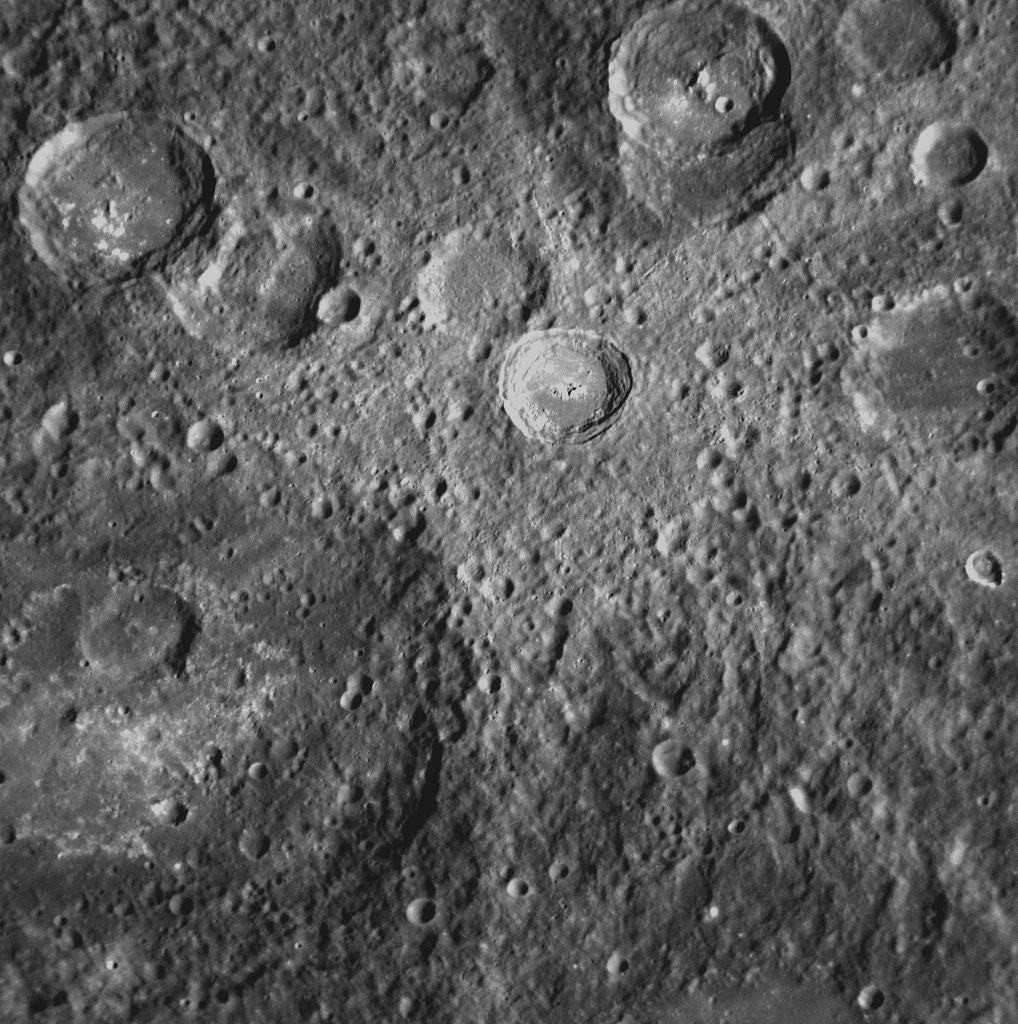

Fading Away

This NAC image from MESSENGER’s second Mercury flyby shows a crater with a set of light-colored rays radiating outward from it. Such rays are formed when an impact excavates material from below the surface and throws it outward from the crater. These bright rays, consisting both of ejecta and the secondary craters that form when the ejected material re-impacts the surface, slowly begin to fade as they are exposed to the harsh space environment. Mercury and other airless planetary bodies are constantly being bombarded with micrometeorites and energetic ions, an effect known as space weathering. Craters with bright rays are thought to be relatively young because the rays are still visible, suggesting that they have had less exposure to weathering processes. The crater in the center of this image has rays that have already begun to fade, implying that it is older than some other rayed craters on Mercury’s surface. Images of younger craters with much brighter and more striking rays have been previously released (see PIA11355).

Date Acquired: October 6, 2008
Image Mission Elapsed Time (MET): 131771863
Instrument: Narrow Angle Camera (NAC) of the Mercury Dual Imaging System (MDIS)
Resolution: 240 meters/pixel (0.15 miles/pixel)
Scale: Image is approximately 240 kilometers (150 miles) wide
Spacecraft Altitude: 9,500 kilometers (5,900 miles)

These images are from MESSENGER, a NASA Discovery mission to conduct the first orbital study of the innermost planet, Mercury. For information regarding the use of images, see the MESSENGER image use policy.

Credit: NASA/Johns Hopkins University Applied Physics Laboratory/Carnegie Institution of Washington